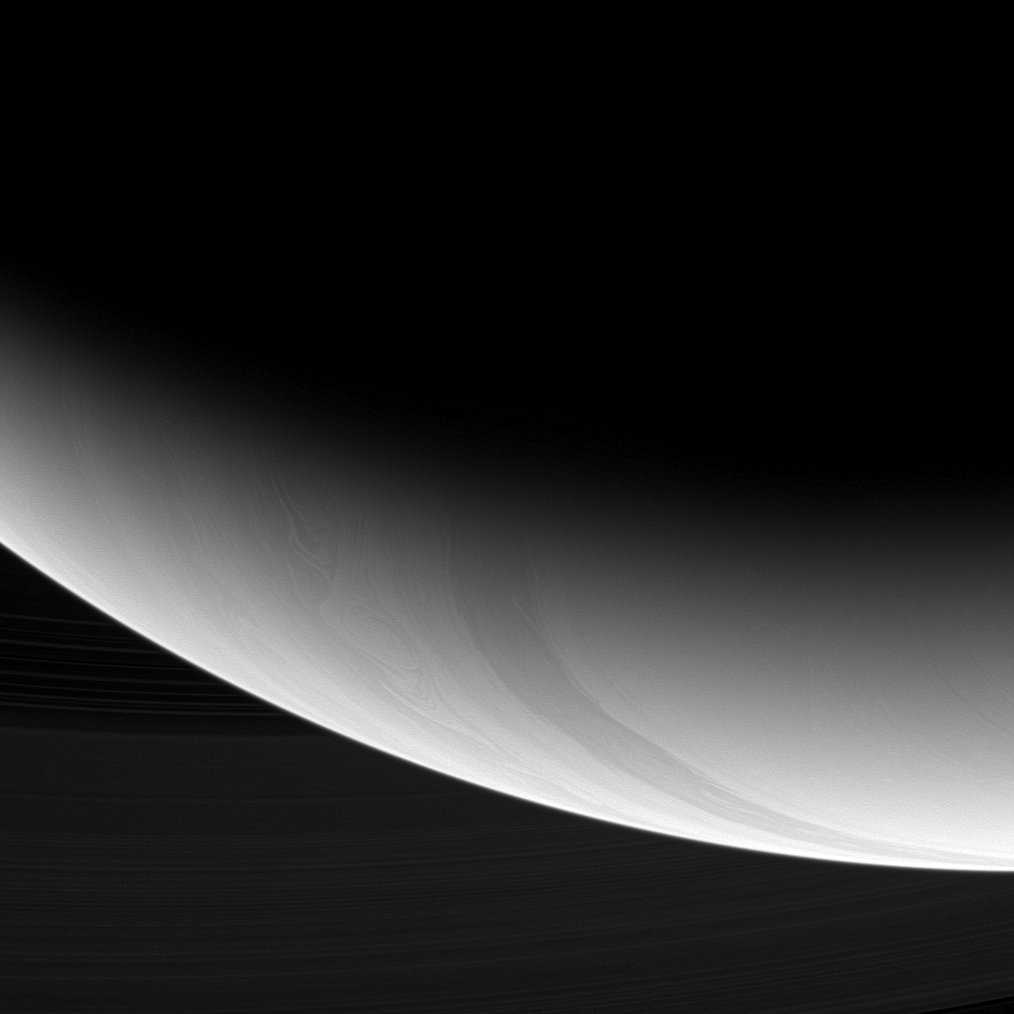

Southern Storms

Intricate curlicues and circular patterns of storms swirl through the high latitudes near Saturn’s south pole in this image from the Cassini spacecraft.

The view was obtained at a distance of approximately 588,000 kilometers (365,000 miles) from Saturn and at a Sun-Saturn-spacecraft, or phase, angle of 140 degrees. At this high phase angle, the sun is illuminating the limb of the planet from almost the opposite side of Saturn from the spacecraft.The image was taken with the Cassini spacecraft wide-angle camera on Jan. 5, 2009 using a spectral filter sensitive to wavelengths of near-infrared light centered at 752 nanometers. Image scale is 32 kilometers (20 miles) per pixel.

The Cassini-Huygens mission is a cooperative project of NASA, the European Space Agency and the Italian Space Agency. The Jet Propulsion Laboratory, a division of the California Institute of Technology in Pasadena, manages the mission for NASA’s Science Mission Directorate, Washington, D.C. The Cassini orbiter and its two onboard cameras were designed, developed and assembled at JPL. The imaging operations center is based at the Space Science Institute in Boulder, Colo.

Credit: NASA/JPL/Space Science Institute